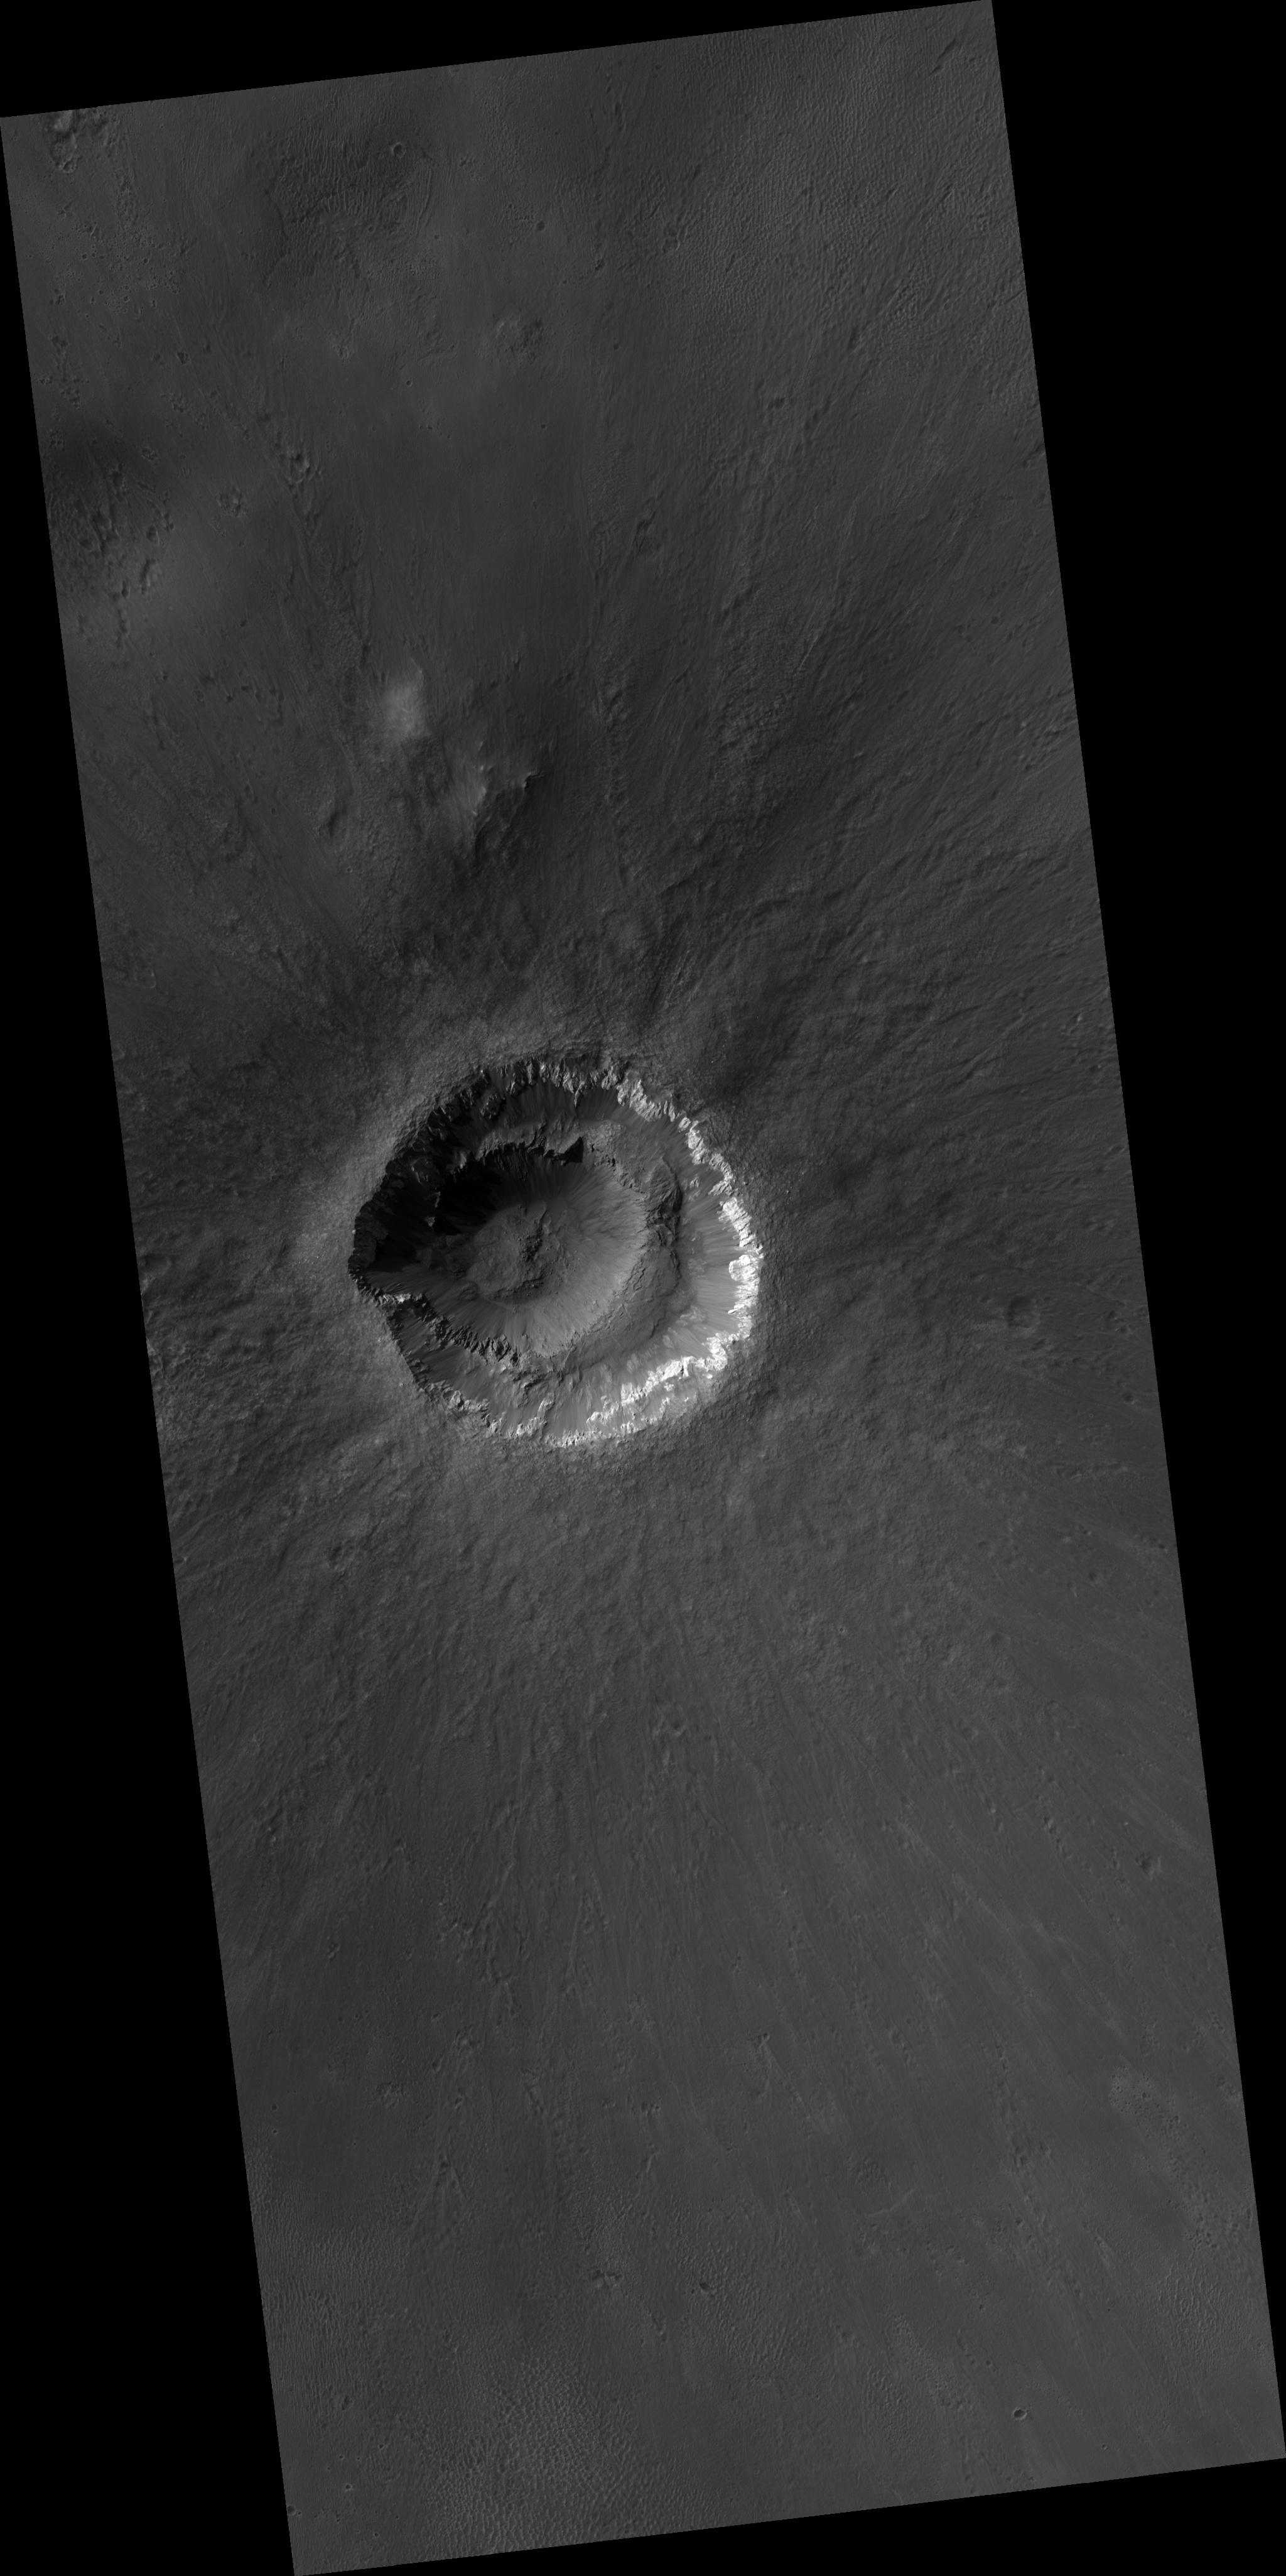

Ada Crater: Youthful and Enigmatic

This HiRISE image covers the youthful and enigmatic Ada crater and its fresh ejecta situated on the southern bounds of Meridiani Planum. Ada crater has an approximate diameter of 2 kilometers.

Prior to HiRISE targeting, the crater’s freshness was suspected from Mars Orbital Camera (MOC) images showing primary structures in the ejecta, from Thermal Emission Spectrometer (TES) and Thermal Emission Imaging System (THEMIS) mapping. THEMIS showed that the crater possesses a thermally distinct ejecta blanket, and TES spectral mapping demonstrated that the area surrounding the crater had been extensively swept clean of the surface deposit (possessing a Fe-rich mineral known as hematite) known to drape Meridiani Planum. The HiRISE sub-image shows that the crater has well-developed and sharp crater morphologic features with no discernible superimposed impact craters — a clear testament to the crater’s youthfulness. The interior crater morphology is what makes Ada so enigmatic, as it appears that it consists of two craters (i.e., a smaller crater nested in a larger one). Another idea explaining this “nested” crater-in-crater appearance is that the interior ledge may have been bedrock that slid down the crater wall. However, the darker tone of this interior “exposure” does not appear to match the light-toned bedrock exposed in the upper crater wall. This suggests that the crater sampled two distinct rock types from the subsurface. The presence of these two distinct rock types is an important clue with the difference in strength between these two rock types possibly causing the strange appearance of Ada crater. The other enigmatic aspect is the “scalloped” appearance of the wall rock/rim of the crater. This morphology is more pronounced at other craters in Meridiani Planum, such as Victoria Crater (see TRA_000873_1780) indicating that the more pronounced morphology results from erosion and continued downslope movement of material off the crater wall/rim.

Image PSP_001348_1770 was taken by the High Resolution Imaging Science Experiment (HiRISE) camera onboard the Mars Reconnaissance Orbiter spacecraft on November 9, 2006. The complete image is centered at -3.1 degrees latitude, 356.8 degrees East longitude. The range to the target site was 265.9 km (166.2 miles). At this distance the image scale is 26.6 cm/pixel (with 1 x 1 binning) so objects ~80 cm across are resolved. The image shown here [below] has been map-projected to 25 cm/pixel and north is up. The image was taken at a local Mars time of 3:32 PM and the scene is illuminated from the west with a solar incidence angle of 56 degrees, thus the sun was about 34 degrees above the horizon. At a solar longitude of 132.8 degrees, the season on Mars is Northern Summer.

NASA’s Jet Propulsion Laboratory, a division of the California Institute of Technology in Pasadena, manages the Mars Reconnaissance Orbiter for NASA’s Science Mission Directorate, Washington. Lockheed Martin Space Systems, Denver, is the prime contractor for the project and built the spacecraft. The High Resolution Imaging Science Experiment is operated by the University of Arizona, Tucson, and the instrument was built by Ball Aerospace and Technology Corp., Boulder, Colo.

Credit: NASA/JPL/Univ. of Arizona